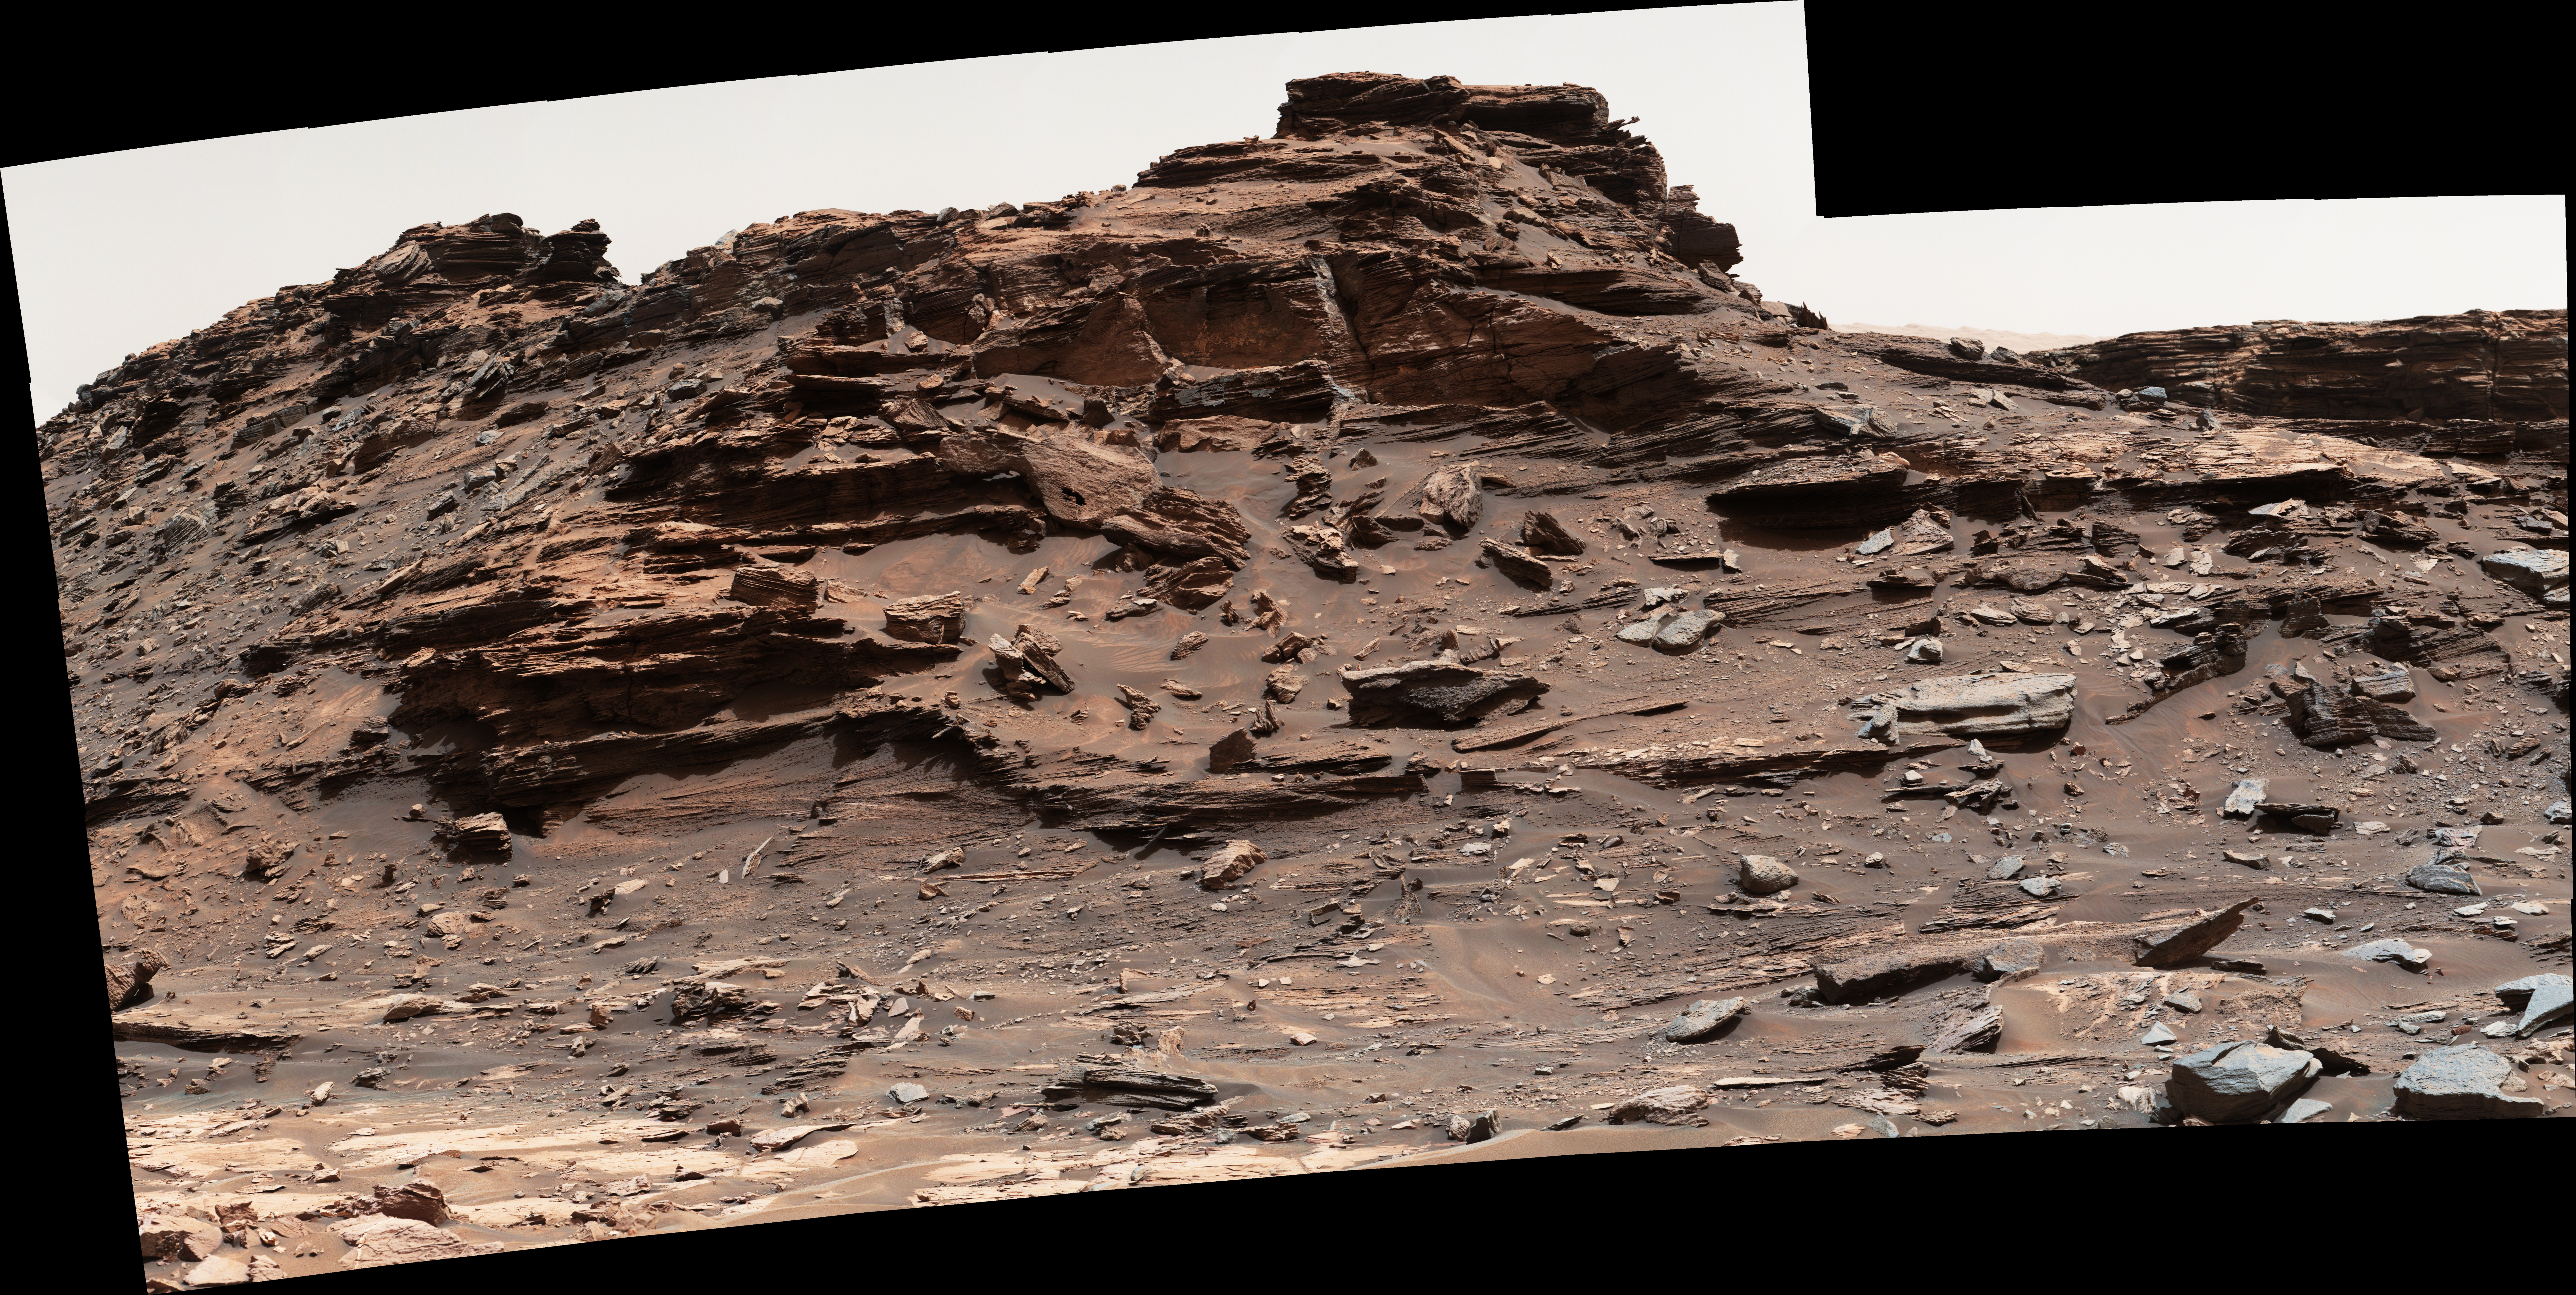

Butte ‘M9a’ in ‘Murray Buttes’ on Mars

The top of the butte in this scene from the Mast Camera (Mastcam) on NASA’s Curiosity Mars rover stands about 16 feet (about 5 meters) above the rover and about 82 feet (about 25 meters) east-southeast of the rover.

Mastcam’s right-eye (telephoto-lens) camera took the component images of this mosaic on Sept. 1, 2016, during the 1,448th Martian day, or sol, of Curiosity’s work on Mars.

The site is in the scenic “Murray Buttes” area, where individual buttes and mesas were assigned numbers. This one is “M9a.” The average slope on the prominent ridge on the left side is more than 40 degrees, while the average slope on the right side of the highest point is about 30 degrees.

The rover’s location when it recorded this scene was the site it reached in its Sol 1446 drive. (See map at http://mars.nasa.gov/msl/multimedia/images/?ImageID=8009.)

The scene is presented with a color adjustment that approximates white balancing, to resemble how the rocks and sand would appear under daytime lighting conditions on Earth.

Malin Space Science Systems, San Diego, built and operates Mastcam. JPL, a division of Caltech, manages the Mars Science Laboratory Project for NASA’s Science Mission Directorate, Washington, and built the project’s Curiosity rover.

Credit: NASA/JPL-Caltech/MSSS